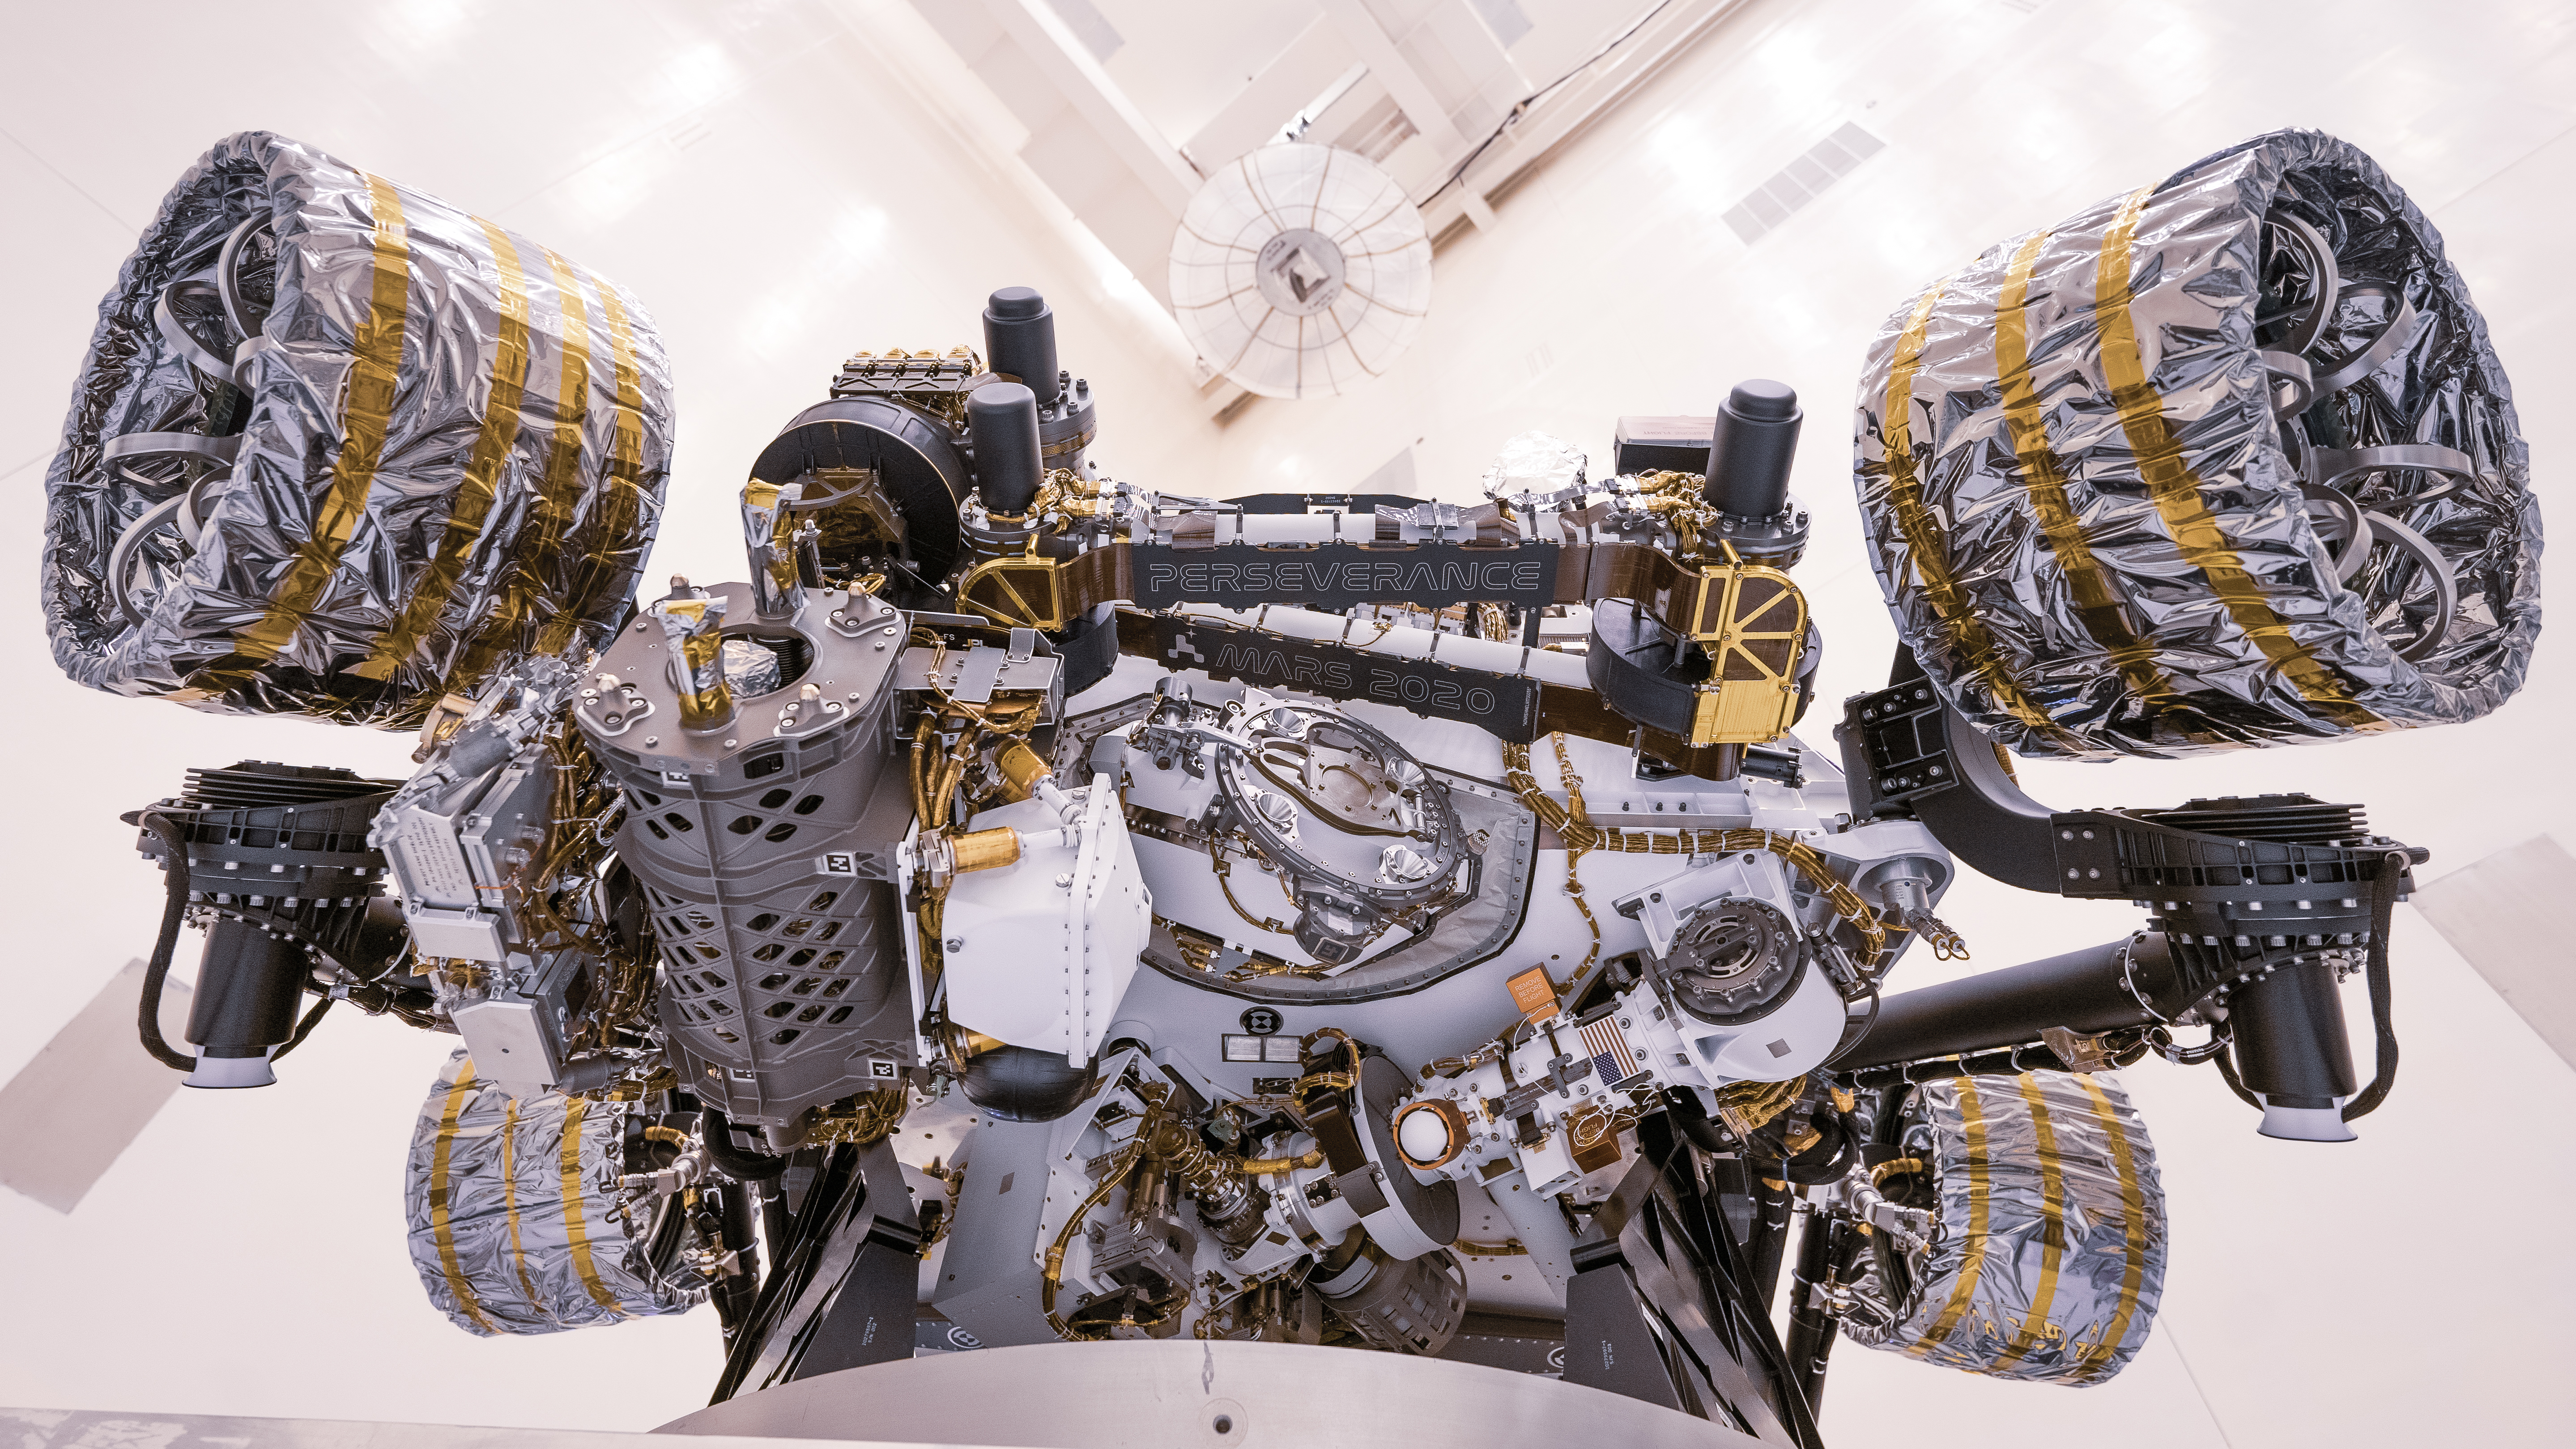

Inverted Rover at Kennedy Space Center

This image of the Perseverance Mars rover was taken at NASA’s Kennedy Space Center on April 7, 2020, during a test of the vehicle’s mass properties. The rover was rotated clockwise and counterclockwise on a spin table to determine the center of gravity, or the point at which weight is evenly dispersed on all sides. In the image, the project name “Mars 2020” and rover name “Perseverance” can be seen on name plates that have been attached to the rover’s robotic arm.

Credit: NASA/JPL-Caltech